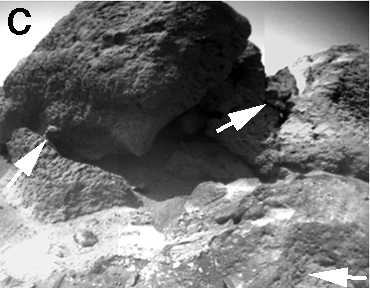

Sojourner Rover View of “Shark” and “Half Dome”

The rounded knobs (arrows) up to 3 or 4 cm wide on “Shark” (left; approximately 70 cm wide)) and “Half Dome” (upper right) and in the foreground could be pebbles in a cemented matrix of clays, silts, and sands; such rocks are called conglomerates. Well-rounded objects like these were not seen at the Viking sites.

NOTE: original caption as published in Science magazine.

Mars Pathfinder is the second in NASA’s Discovery program of low-cost spacecraft with highly focused science goals. The Jet Propulsion Laboratory, Pasadena, CA, developed and manages the Mars Pathfinder mission for NASA’s Office of Space Science, Washington, D.C. JPL is a division of the California Institute of Technology (Caltech).

Photojournal note: Sojourner spent 83 days of a planned seven-day mission exploring the Martian terrain, acquiring images, and taking chemical, atmospheric and other measurements. The final data transmission received from Pathfinder was at 10:23 UTC on September 27, 1997. Although mission managers tried to restore full communications during the following five months, the successful mission was terminated on March 10, 1998.

Credit: NASA/JPL